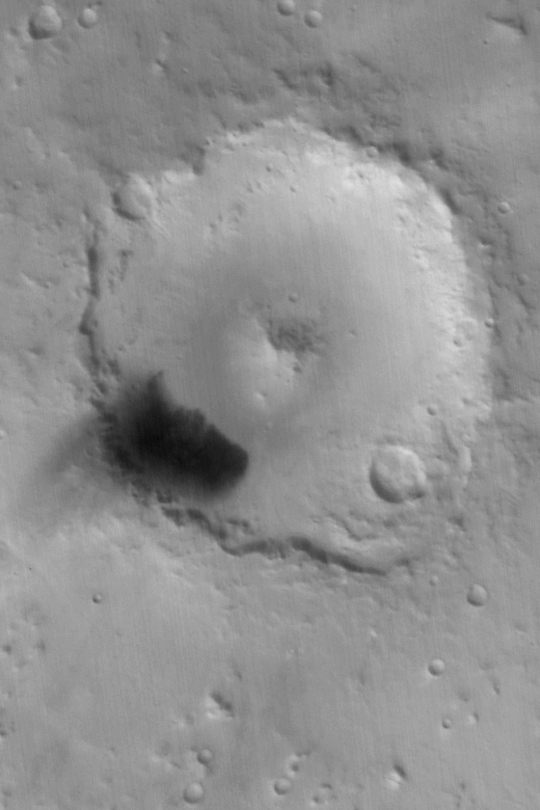

Peridier Crater

MGS MOC Release No. MOC2-450, 12 August 2003

The Mars Global Surveyor (MGS) Mars Orbiter Camera (MOC) wide angle red instrument captured this autumn view of Peridier Crater on August 6, 2003. The crater is about 100 km (62 mi.) in diameter and located at 25.7°N, 276.2°W. It was named for French astronomer Julien Peridier (1882-1967). In this Mercator map-projected view, north is up and east is to the right. The dark feature on the southwest floor of the crater is known from high resolution MOC images to be a field of windblown dunes. Finer, dark-toned sediment has been blown out of the dune field and settled on the crater rim and just outside the crater to the southwest. Sunlight illuminates the scene from the lower left.

Credit: NASA/JPL/Malin Space Science Systems